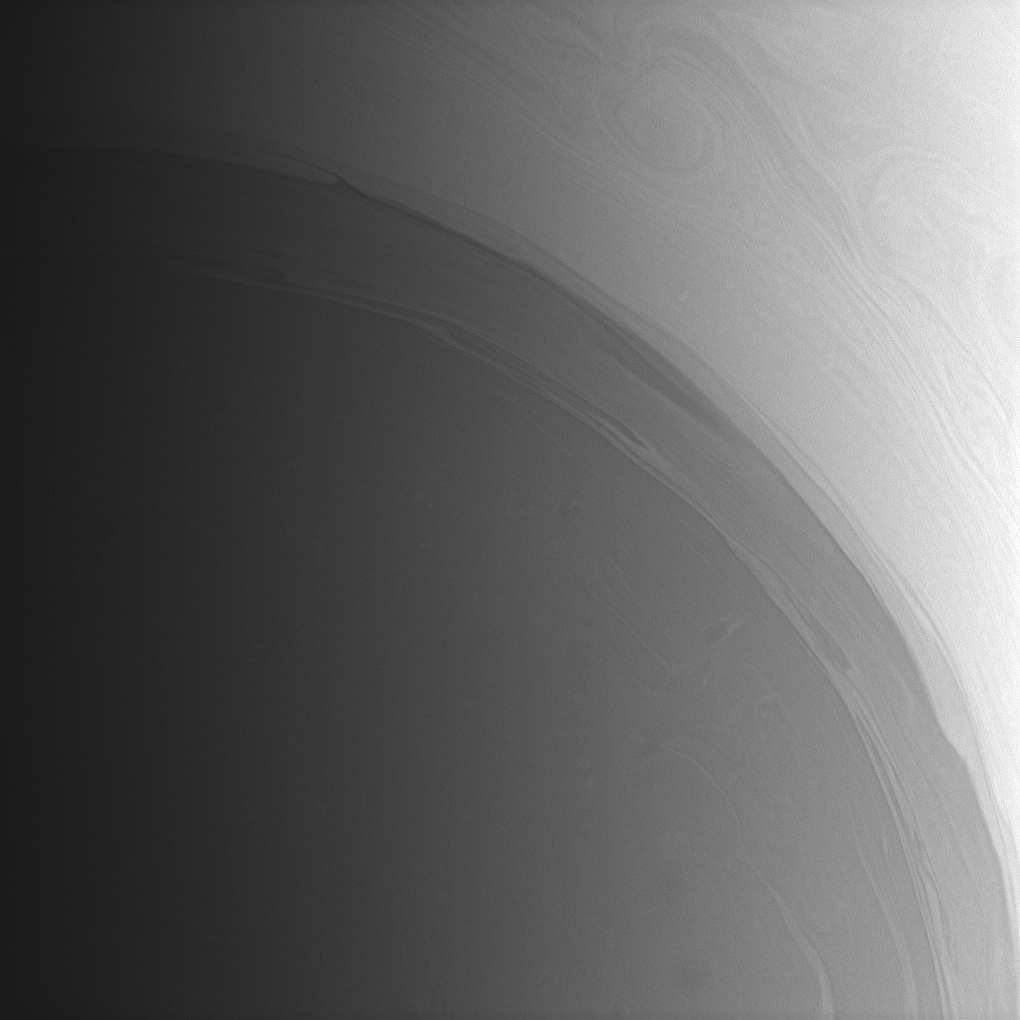

Wrapped in Ribbons

Long streamers of cloud encircle the south polar region of Saturn. Farther poleward, or toward lower left, faint, deeper atmospheric structures lurk beneath the haze.

This image was acquired from a vantage point 74 degrees south of the planet’s equator.

The view was taken with the Cassini spacecraft wide-angle camera on Oct. 2, 2008 using a spectral filter sensitive to wavelengths of infrared light centered at 728 nanometers. The view was obtained at a distance of approximately 369,000 kilometers (229,000 miles) from Saturn. Image scale is 19 kilometers (12 miles) per pixel.

The Cassini-Huygens mission is a cooperative project of NASA, the European Space Agency and the Italian Space Agency. The Jet Propulsion Laboratory, a division of the California Institute of Technology in Pasadena, manages the mission for NASA’s Science Mission Directorate, Washington, D.C. The Cassini orbiter and its two onboard cameras were designed, developed and assembled at JPL. The imaging operations center is based at the Space Science Institute in Boulder, Colo.

Credit: NASA/JPL/Space Science Institute